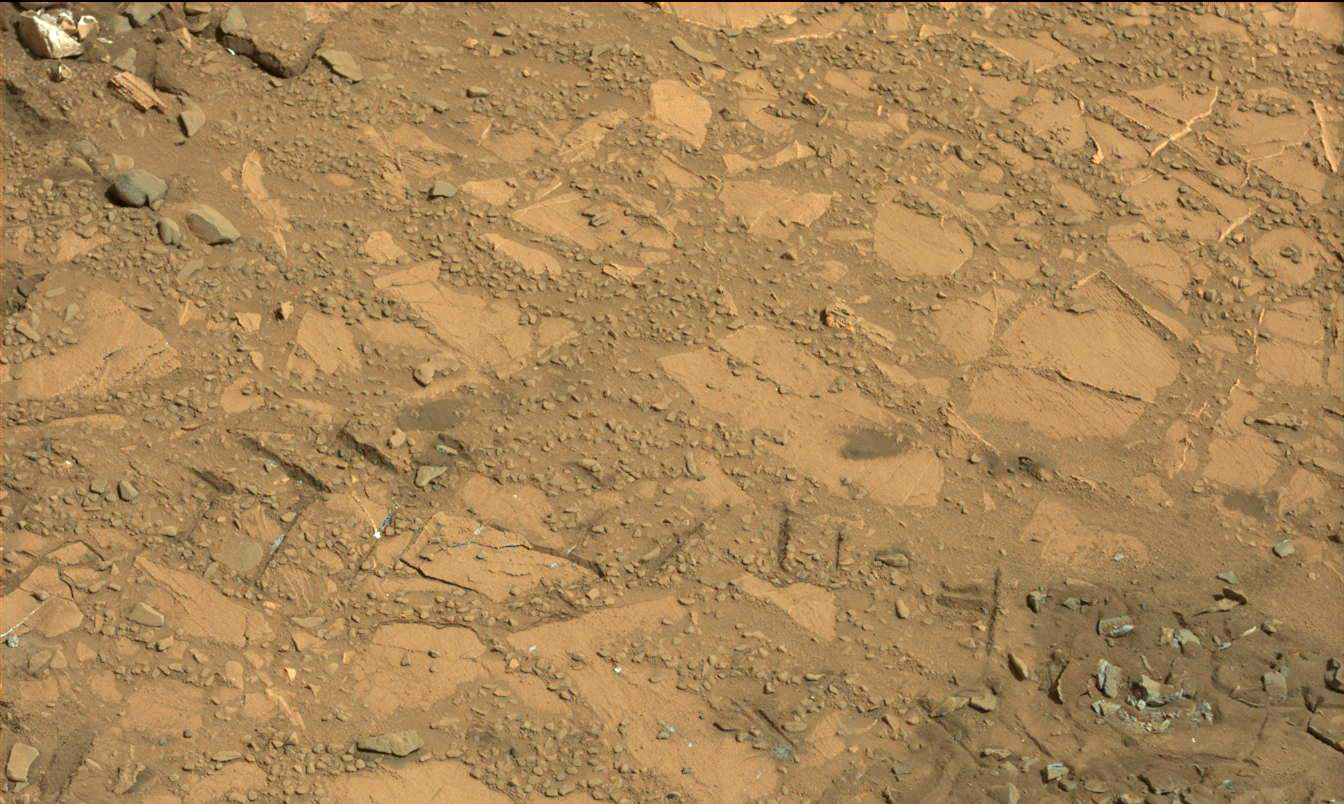

Drilling Candidate Site ‘Bonanza King’ on Mars

This image from the Mast Camera (Mastcam) on NASA’s Curiosity Mars rover shows a portion of the pale rock outcrop that includes the “Bonanza King” target chosen for evaluation as the mission’s fourth rock-drilling site. Raised ridges on the flat rocks — possible mineral veins — are visible at upper and middle right. Tread marks from one of Curiosity’s wheels are visible in the lower half of the image.

The left camera of the Mastcam pair acquired this image on Aug. 12, 2014, during the 707th Martian day, or sol, of Curiosity’s work on Mars. The width of the ground covered in the foreground is about 2.5 feet (about 75 centimeters). The image is in the Mastcam’s raw color, as recorded by the camera under Martian lighting conditions.

The location is on a ramp rising from the northeastern end of “Hidden Valley,” between Curiosity’s August 2012 landing site in Gale Crater and destinations on Mount Sharp within the crater.

NASA’s Jet Propulsion Laboratory, a division of the California Institute of Technology, Pasadena, manages the Mars Science Laboratory Project for NASA’s Science Mission Directorate, Washington. JPL designed and built the project’s Curiosity rover. Malin Space Science Systems, San Diego, built and operates the rover’s Mastcam.

Credit: NASA/JPL-Caltech